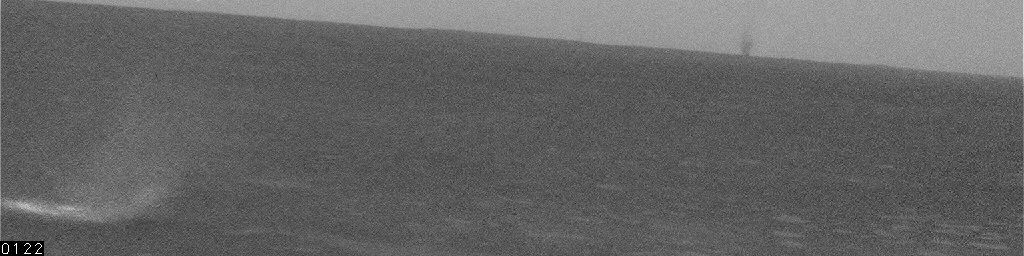

Large Dust Devil on Horizon, Sol 468

This movie clip shows a large, distant dust devil — a whirlwind that lofts dust into the air — as a dark shape on the horizon near the right side of the images. This dust devil was about 5 kilometers (3 miles) away from NASA’s Mars Exploration Rover Spirit, and may have been up to 200 meters or yards in diameter. Smaller dust devils closer to the rover appear bright against the dark ground. Spirit’s navigation camera took these images on the rover’s 468th martian day, or sol (April 27, 2005.) Contrast has been enhanced for anything in the images that changes from frame to frame, that is, for the dust devil. The number of seconds elapsed since the first frame is indicated at lower left of the images, typically 20 seconds between frames.

Scientists expected dust devils since before Spirit landed. The landing area inside Gusev Crater is filled with dark streaks left behind when dust devils pick dust up from an area. It is also filled with bright “hollows,” which are dust-filled miniature craters. Dust covers most of the terrain. Winds flow into and out of Gusev crater every day. The Sun heats the surface so that the surface is warm to the touch even though the atmosphere at 2 meters (6 feet) above the surface would be chilly. That temperature contrast causes convection. Mixing the dust, winds, and convection can trigger dust devils.

Credit: NASA/JPL